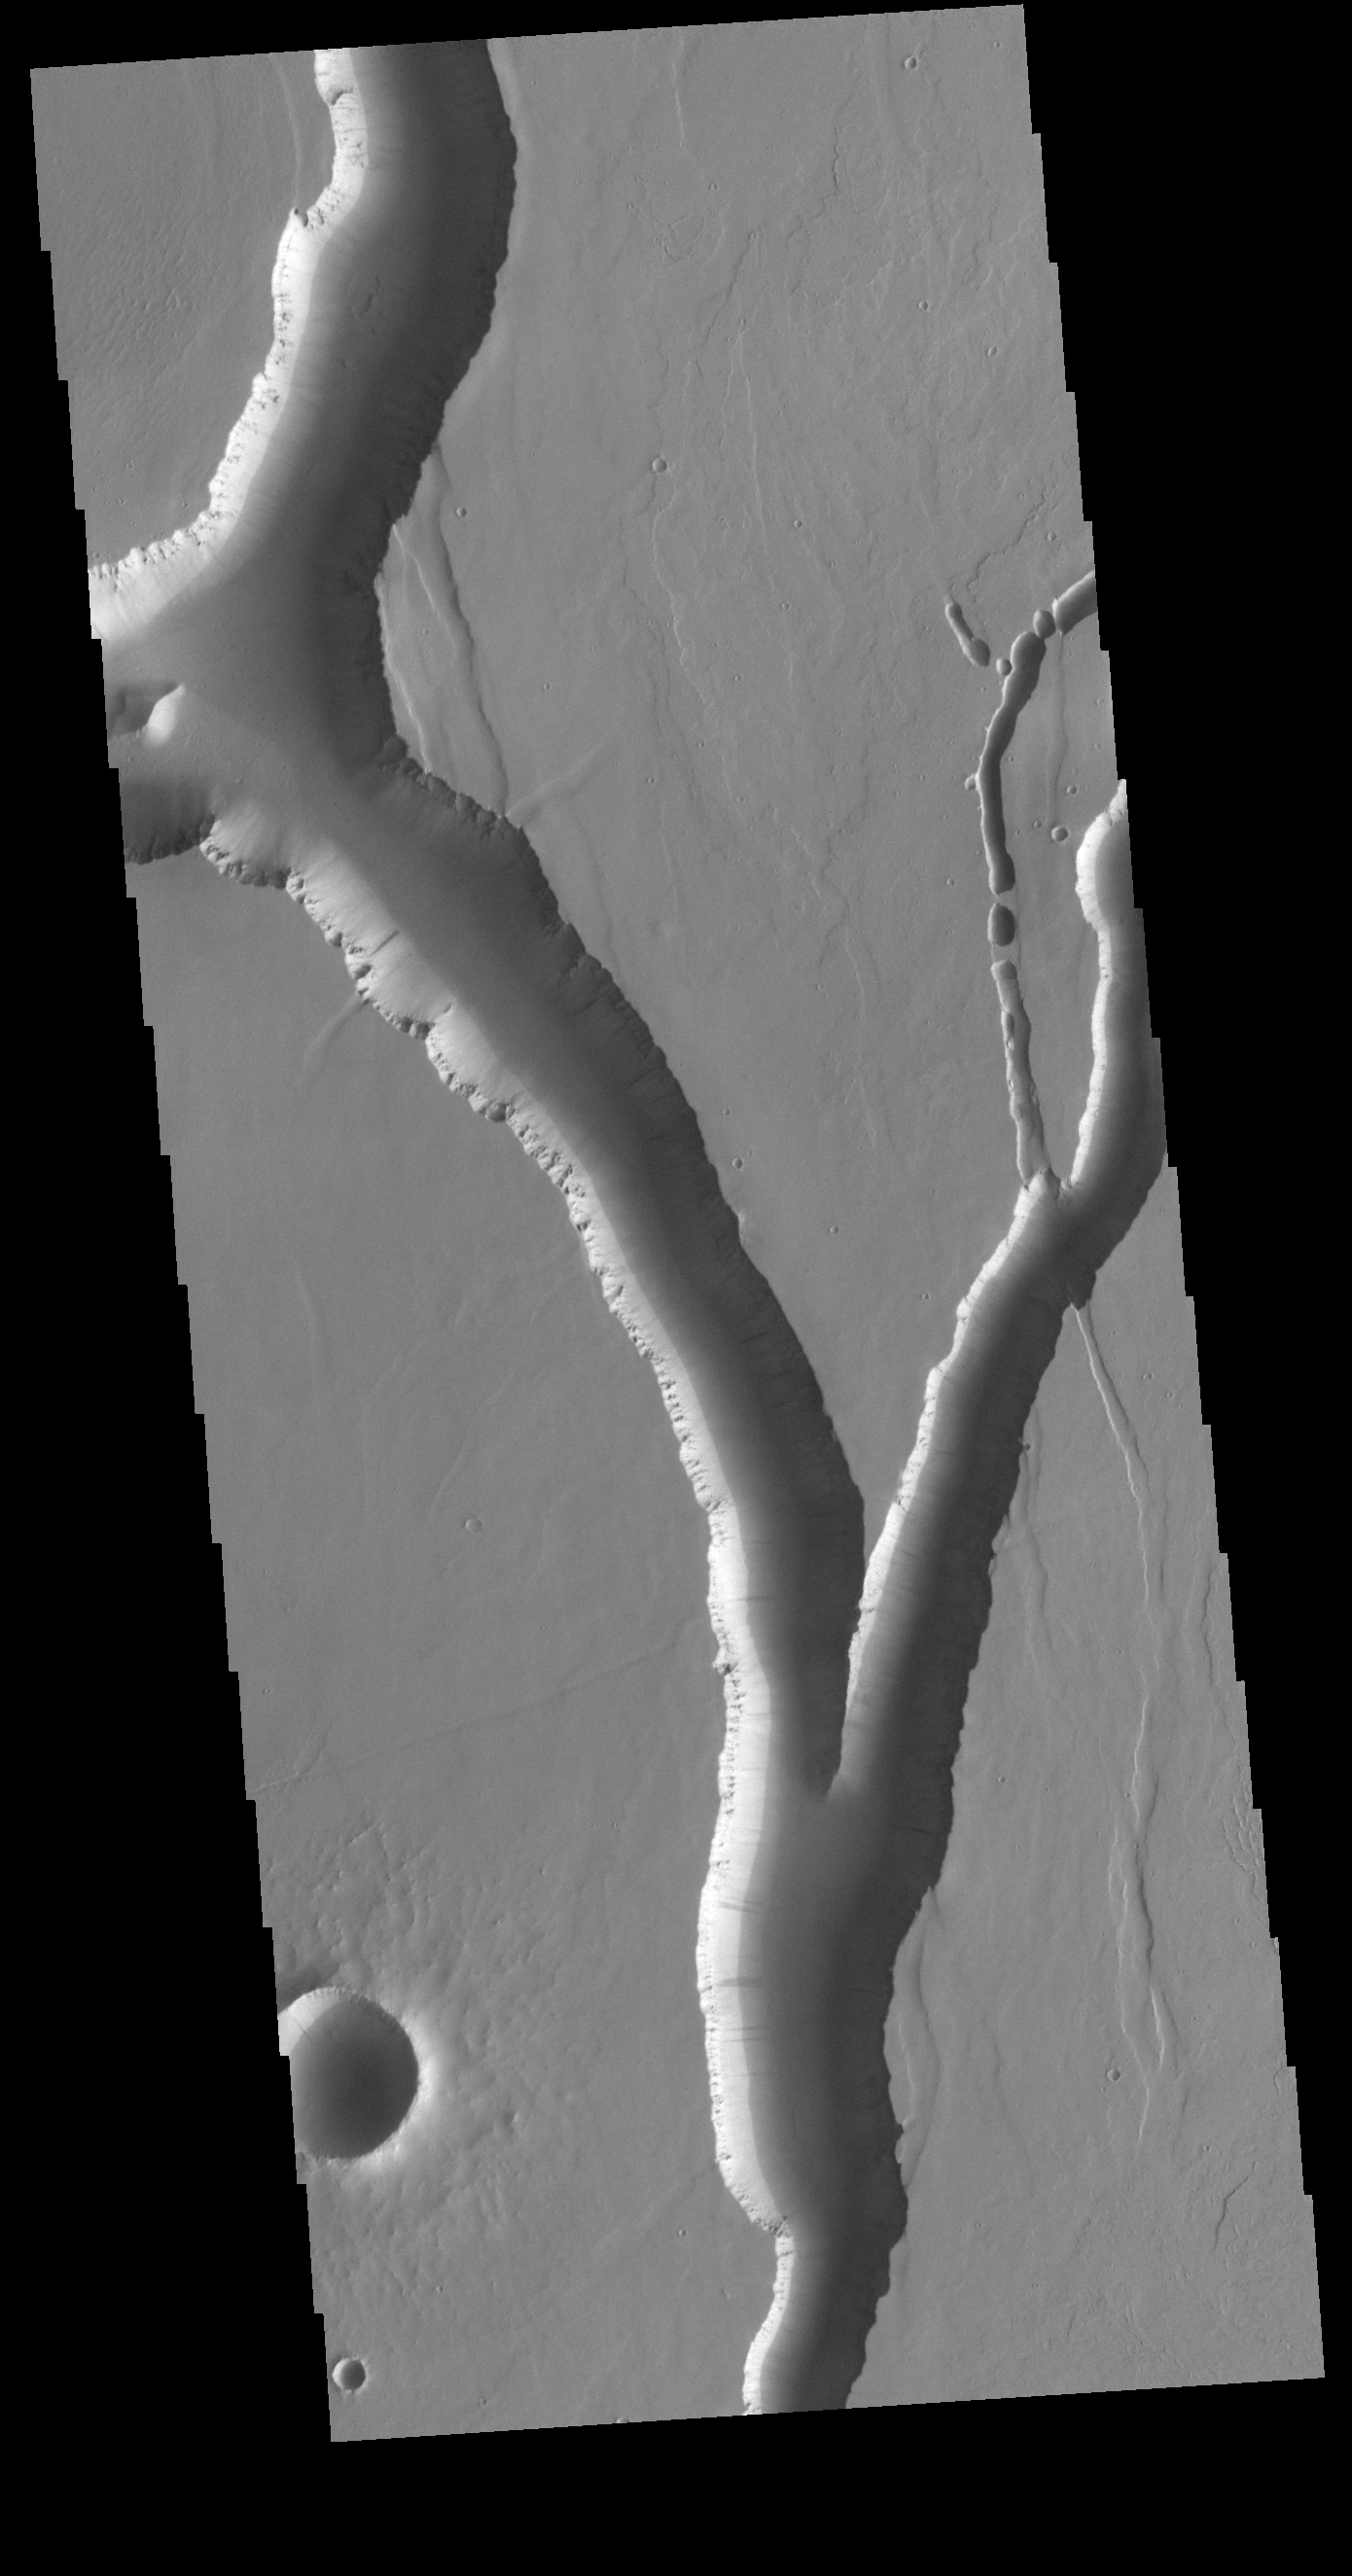

Olympica Fossae

Olympica Fossae is a complex channel located on the volcanic plains between Alba Mons and Olympus Mons. The sinuosity of the large channel in the middle of the image indicates that this is a channel created by liquid flow. In this case the location and other surface features point to lava rather than water as the liquid. Subtle dark slope streaks are visible both in the channel walls and in the small crater at the bottom of the image. These features are thought to form by downslope movement of material which either reveals the darker rock beneath the dust coating, or creates the darker surface by flow of a volatile just beneath the dust coating.

Credit: NASA/JPL-Caltech/ASU